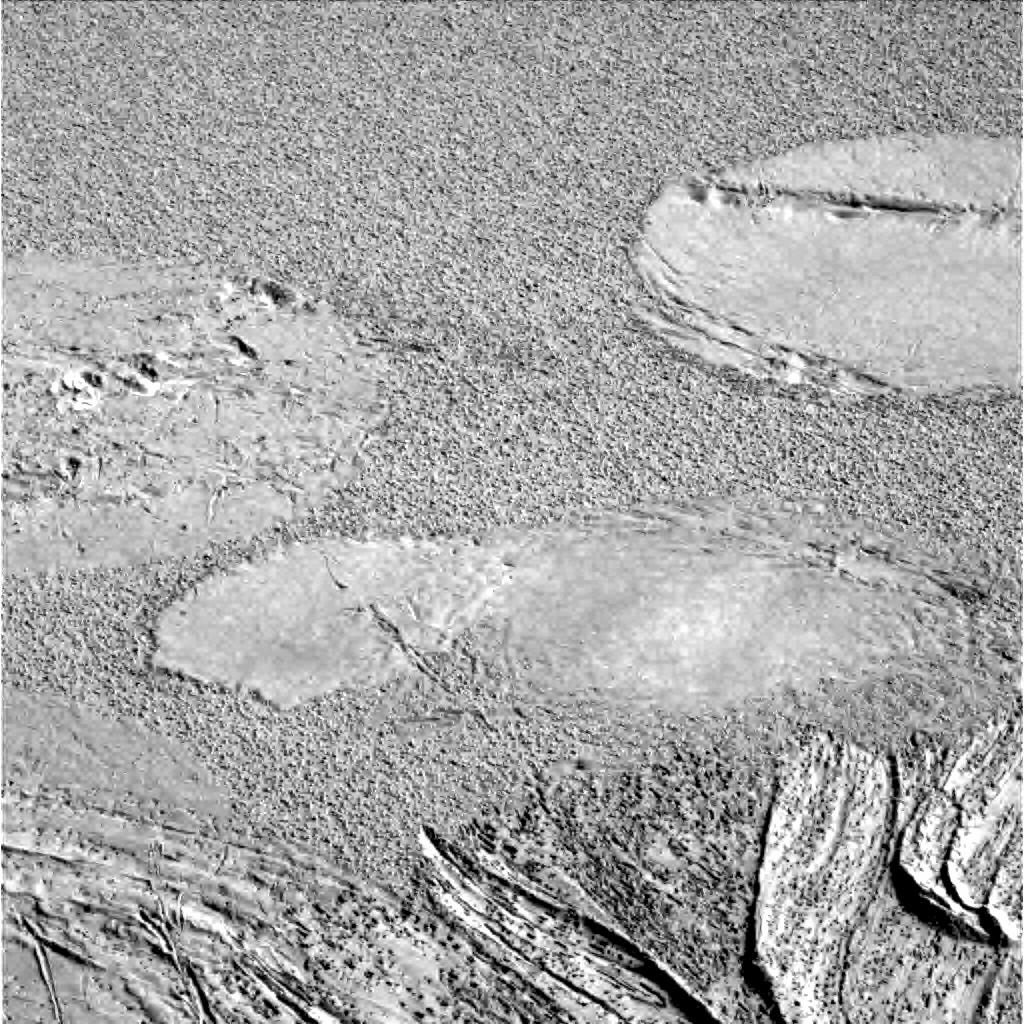

Airbag Impressions in Soil

This image taken by the Mars Exploration Rover Opportunity’s panoramic camera shows where the rover’s airbags left impressions in the martian soil. The drag marks were made after the rover successfully landed at Meridiani Planum and its airbags were retracted. The rover can be seen in the foreground.

Credit: NASA/JPL/Cornell